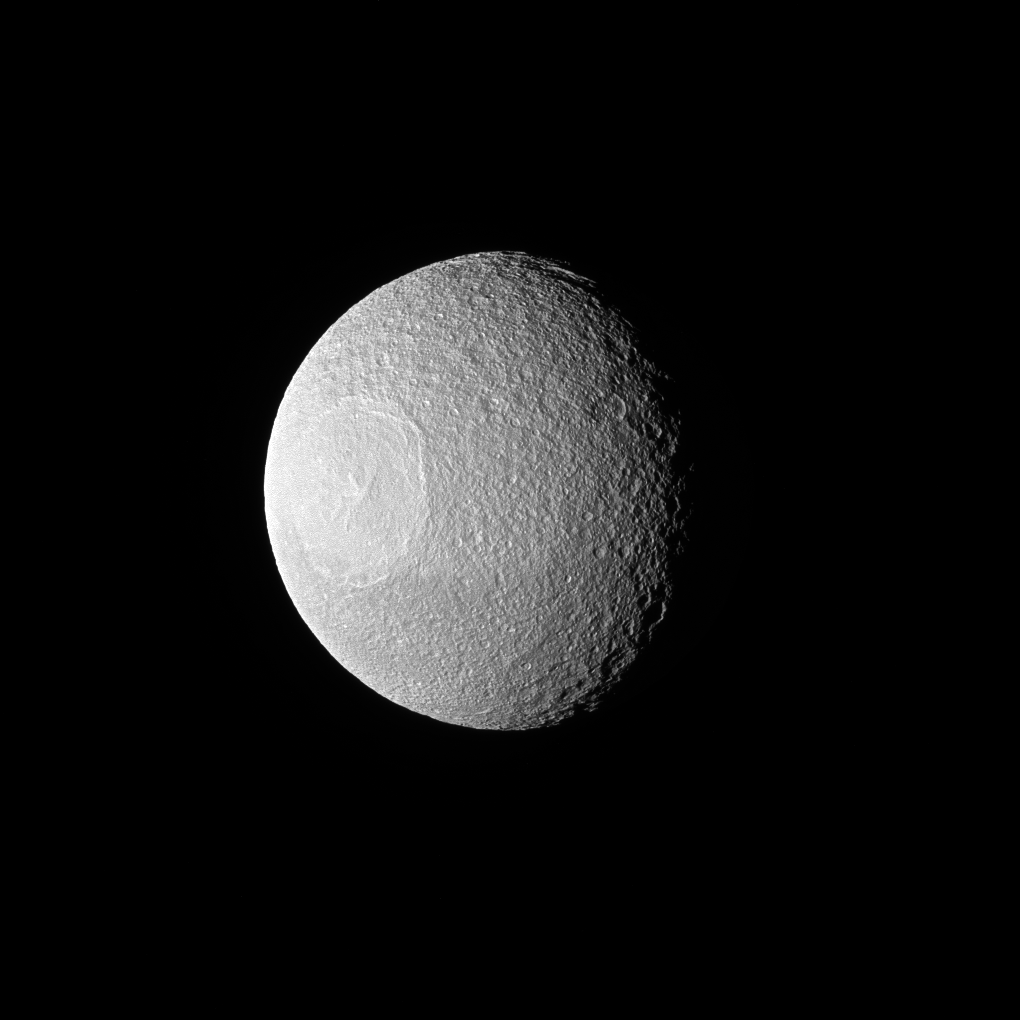

Here’s Looking at You, Tethys

Tethys, one of Saturn’s larger icy moons, vaguely resembles an eyeball staring off into space in this view from NASA’s Cassini spacecraft. The resemblance is due to the enormous crater, Odysseus, and its complex of central peaks.

Like any solar system moon, Tethys (660 miles or 1,062 kilometers across) has suffered many impacts. These impacts are a prime shaper of the appearance of a moon’s surface, especially when the moon has no active geological processes. In this case, a large impact not only created a crater known as Odysseus, but the rebound of the impact caused the mountainous peaks, named Scheria Montes, to form in the center of the crater.

This view looks toward the leading side of Tethys. North on Tethys is up and rotated 1 degree to the left. The image was taken in green light with the Cassini spacecraft narrow-angle camera on Nov. 10, 2016.

The view was acquired at a distance of approximately 228,000 miles (367,000 kilometers) from Tethys. Image scale is 1.2 miles (2 kilometers) per pixel.

The Cassini mission is a cooperative project of NASA, ESA (the European Space Agency) and the Italian Space Agency. The Jet Propulsion Laboratory, a division of the California Institute of Technology in Pasadena, manages the mission for NASA’s Science Mission Directorate, Washington. The Cassini orbiter and its two onboard cameras were designed, developed and assembled at JPL. The imaging operations center is based at the Space Science Institute in Boulder, Colorado.

Credit: NASA/JPL-Caltech/Space Science Institute